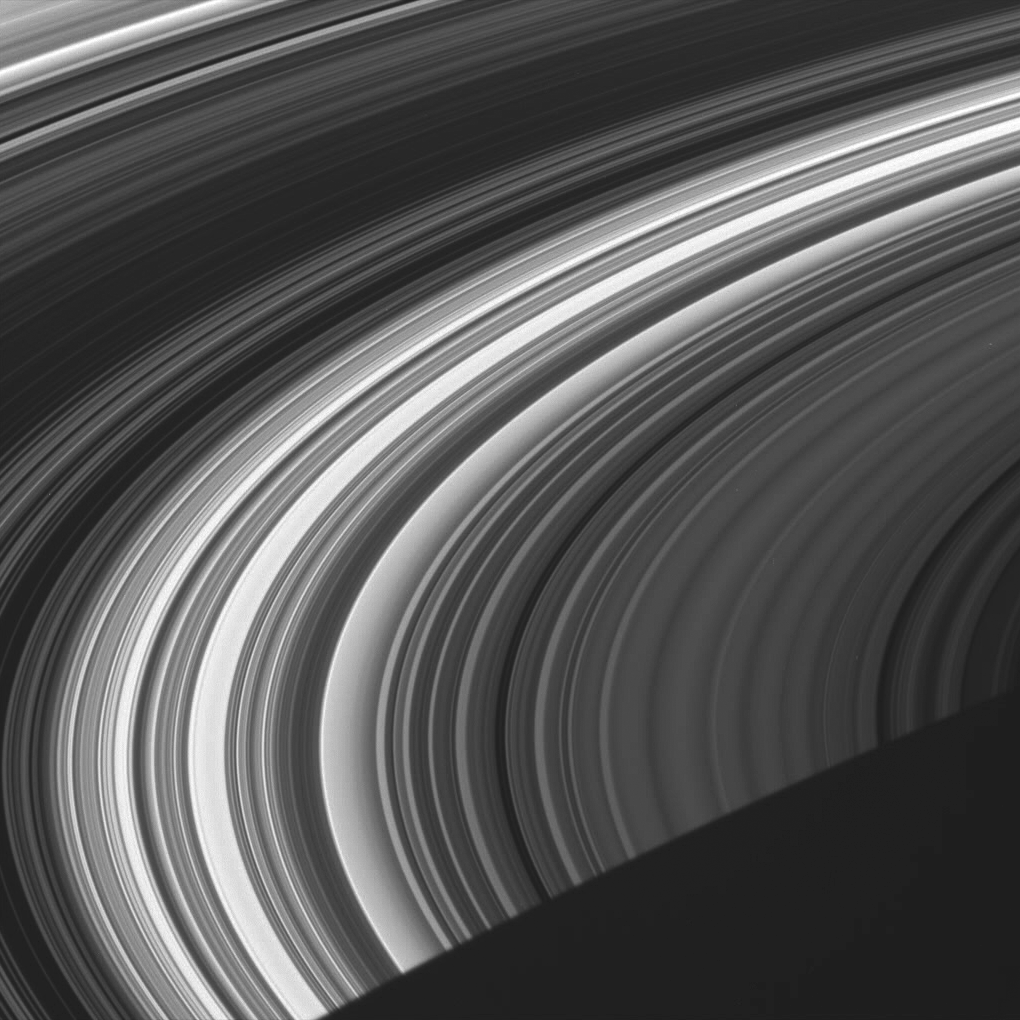

Luminescent Rings

This view shows the unlit face of Saturn’s rings, visible via scattered and transmitted light. In these views, dark regions represent gaps and areas of higher particle densities, while brighter regions are filled with less dense concentrations of ring particles.

The dim right side of the image contains nearly the entire C ring. The brighter region in the middle is the inner B ring, while the darkest part represents the dense outer B Ring. The Cassini Division and the innermost part of the A ring are at the upper-left.

Saturn’s shadow carves a dark triangle out of the lower right corner of this image.

The image was taken in visible light with the Cassini spacecraft wide-angle camera on June 8, 2005, at a distance of approximately 433,000 kilometers (269,000 miles) from Saturn. The image scale is 22 kilometers (14 miles) per pixel.

The Cassini-Huygens mission is a cooperative project of NASA, the European Space Agency and the Italian Space Agency. The Jet Propulsion Laboratory, a division of the California Institute of Technology in Pasadena, manages the mission for NASA’s Science Mission Directorate, Washington, D.C. The Cassini orbiter and its two onboard cameras were designed, developed and assembled at JPL. The imaging operations center is based at the Space Science Institute in Boulder, Colo.

Credit: NASA/JPL/Space Science Institute